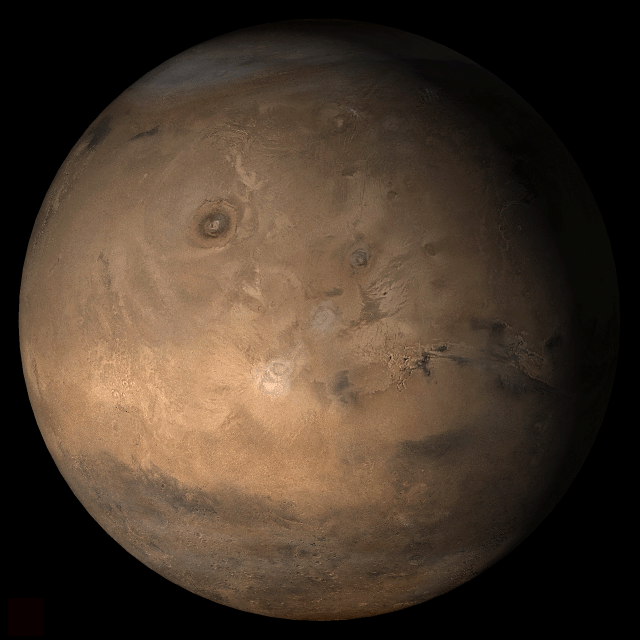

Mars at Ls 357°: Tharsis

4 January 2006
This picture is a composite of Mars Global Surveyor (MGS) Mars Orbiter Camera (MOC) daily global images acquired at Ls 357° during a previous Mars year. This month, Mars looks similar, as Ls 357° occurs in mid-January 2006. The picture shows the Tharsis face of Mars. Over the course of the month, additional faces of Mars as it appears at this time of year are being posted for MOC Picture of the Day. Ls, solar longitude, is a measure of the time of year on Mars. Mars travels 360° around the Sun in 1 Mars year. The year begins at Ls 0°, the start of northern spring and southern autumn.

NASA/JPL/Malin Space Science SystemsSeason: Northern Winter/Southern Summer

Credit: NASA/JPL/Malin Space Science Systems